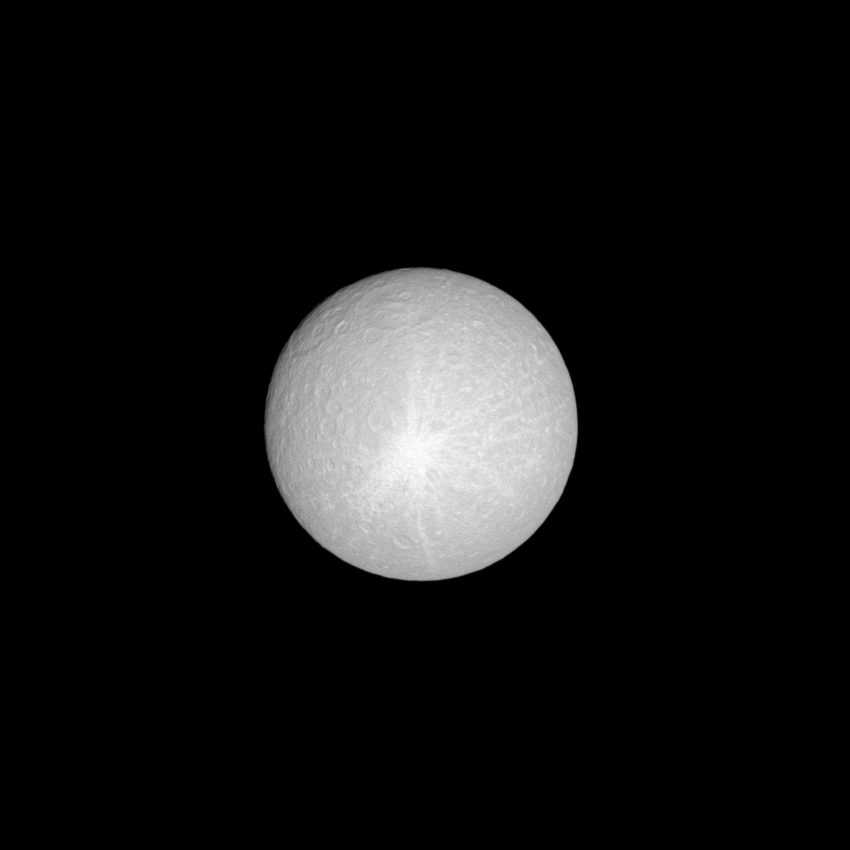

Sun-bleached Rhea

Lit brilliantly by the sun, the moon Rhea shows off its huge ray crater.

The view was obtained at a distance of approximately 812,000 kilometers (505,000 miles) from Rhea and at a Sun-Rhea-spacecraft, or phase, angle of 4 degrees. This view looks toward the leading hemisphere of Rhea (1,528 kilometers, 949 miles across). North on Rhea is up and rotated 30 degrees to the right. The image was taken in visible light with the Cassini spacecraft narrow-angle camera on April 26, 2009. Image scale is 5 kilometers (3 miles) per pixel.

The Cassini-Huygens mission is a cooperative project of NASA, the European Space Agency and the Italian Space Agency. The Jet Propulsion Laboratory, a division of the California Institute of Technology in Pasadena, manages the mission for NASA’s Science Mission Directorate, Washington, D.C. The Cassini orbiter and its two onboard cameras were designed, developed and assembled at JPL. The imaging operations center is based at the Space Science Institute in Boulder, Colo.

Credit: NASA/JPL/Space Science Institute